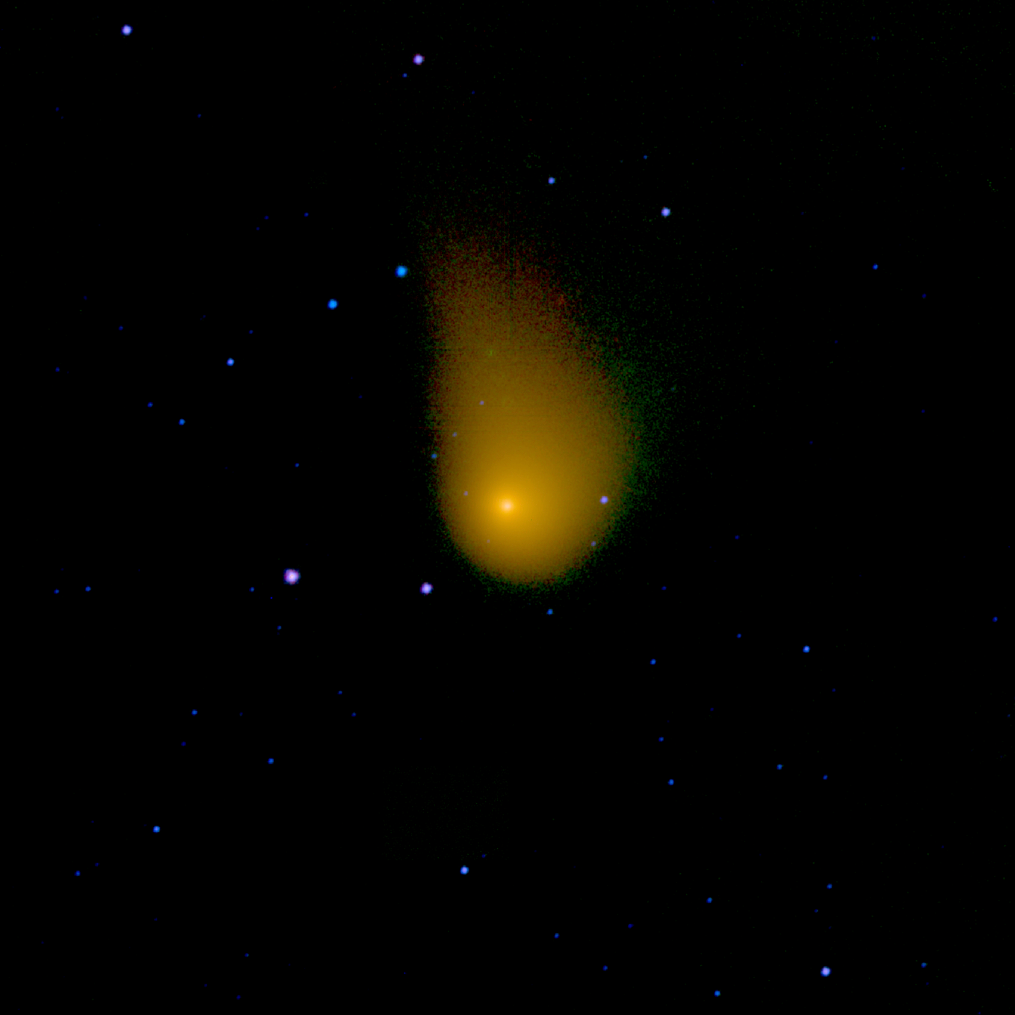

NEOWISE View of Comet Christensen

An infrared view from NASA’s NEOWISE mission of the Oort cloud comet C/2006 W3 (Christensen). The spacecraft observed this comet on April 20th, 2010 as it traveled through the constellation Sagittarius. Comet Christensen was nearly 370 million miles (600 million kilometers) from Earth at the time.

The image is half of a degree of the sky on each side. Infrared light with wavelengths of 3.4, 12 and 22 micron channels are mapped to blue, green, and red, respectively. The signal at these wavelengths is dominated primarily by the comet’s dust thermal emission, giving it a golden hue.

The WISE spacecraft was put into hibernation in 2011 upon completing its goal of surveying the entire sky in infrared light. WISE cataloged three quarters of a billion objects, including asteroids, stars and galaxies. In August 2013, NASA decided to reinstate the spacecraft on a mission to find and characterize more asteroids.

JPL manages NEOWISE for NASA’s Science Mission Directorate at the agency’s headquarters in Washington. The Space Dynamics Laboratory in Logan, Utah, built the science instrument. Ball Aerospace & Technologies Corp. of Boulder, Colorado, built the spacecraft. Science operations and data processing take place at the Infrared Processing and Analysis Center at the California Institute of Technology in Pasadena. Caltech manages JPL for NASA.

Credit: NASA/JPL-Caltech